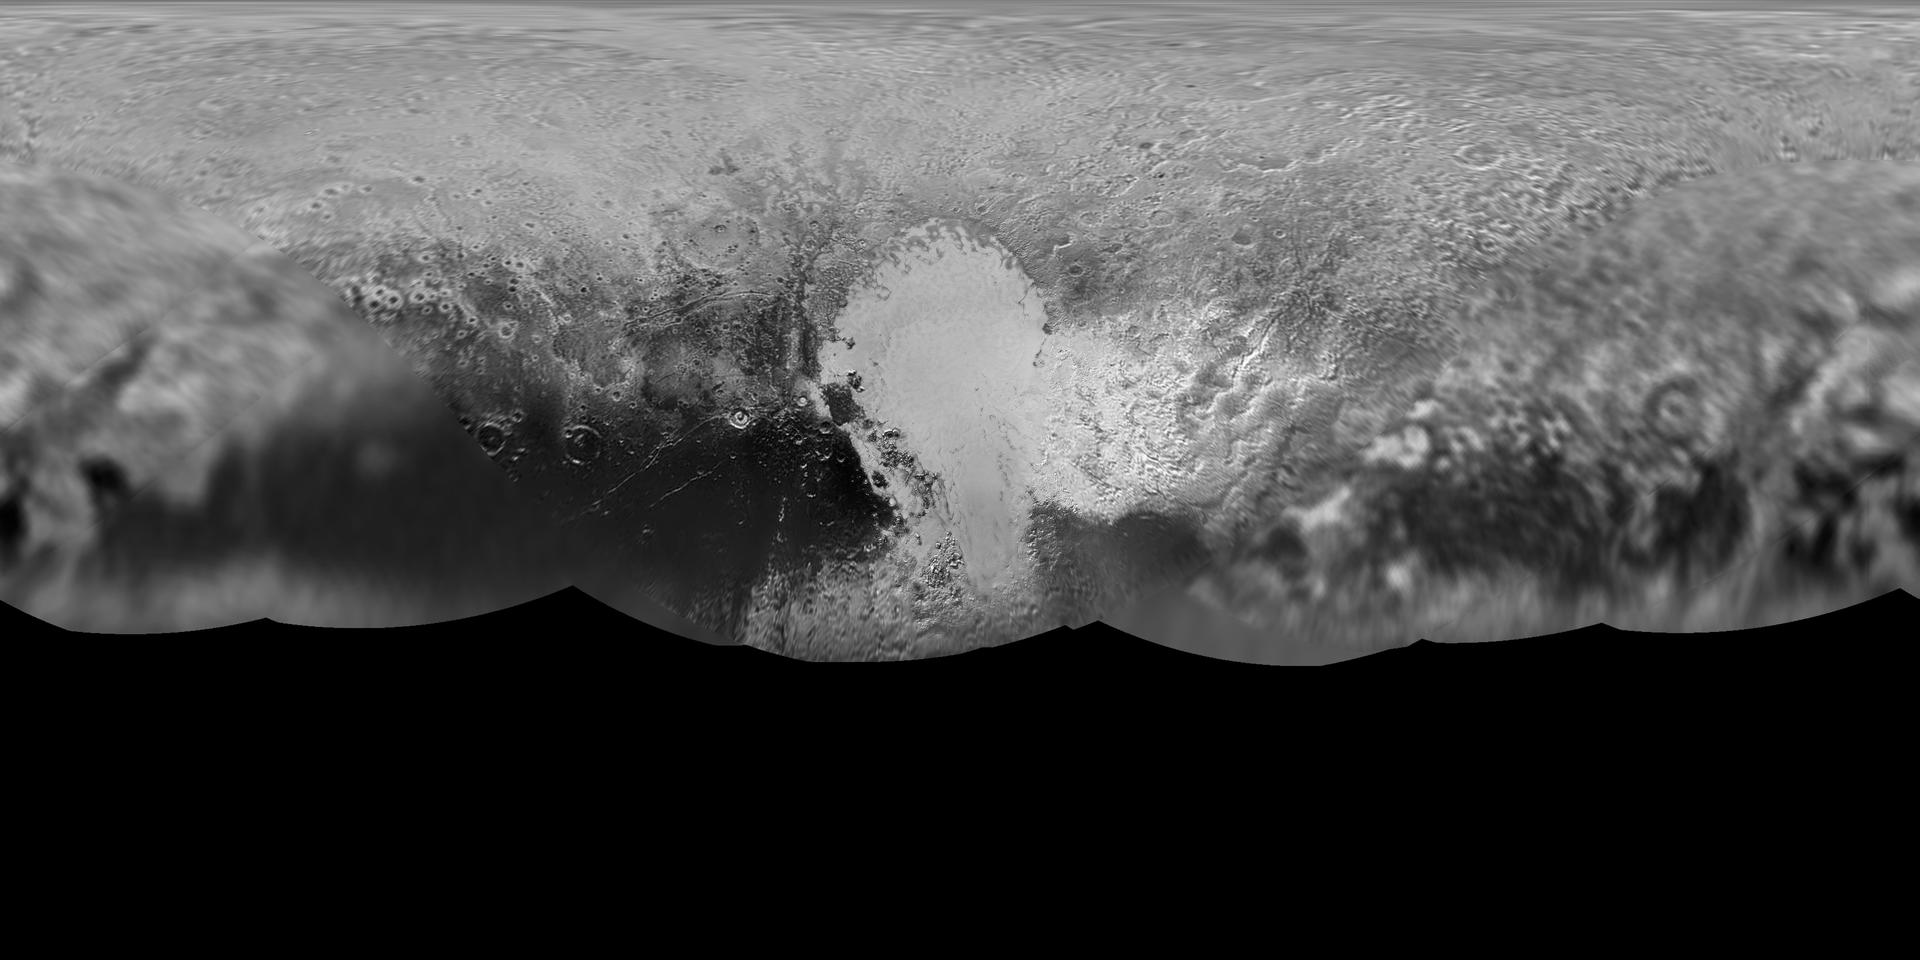

Global Map of Pluto

Gridded Version

The science team of NASA’s New Horizons mission has produced an updated global map of the dwarf planet Pluto. The map includes all resolved images of the surface acquired between July 7-14, 2015, at pixel resolutions ranging from 40 kilometers (24 miles) on the Charon-facing hemisphere (left and right sides of the map) to 400 meters (1,250 feet) on the anti-Charon facing hemisphere (map center). Many additional images are expected in fall of 2015 and these will be used to complete the global map.

The New Horizons spacecraft flew past Pluto and its moons on July 14. The Johns Hopkins University Applied Physics Laboratory in Laurel, Maryland, designed, built, and operates the New Horizons spacecraft, and manages the mission for NASA’s Science Mission Directorate. SwRI, based in San Antonio, leads the science team, payload operations and encounter science planning. New Horizons is part of the New Frontiers Program managed by NASA’s Marshall Space Flight Center in Huntsville, Alabama.

Credit: NASA/Johns Hopkins University Applied Physics Laboratory/Southwest Research Institute